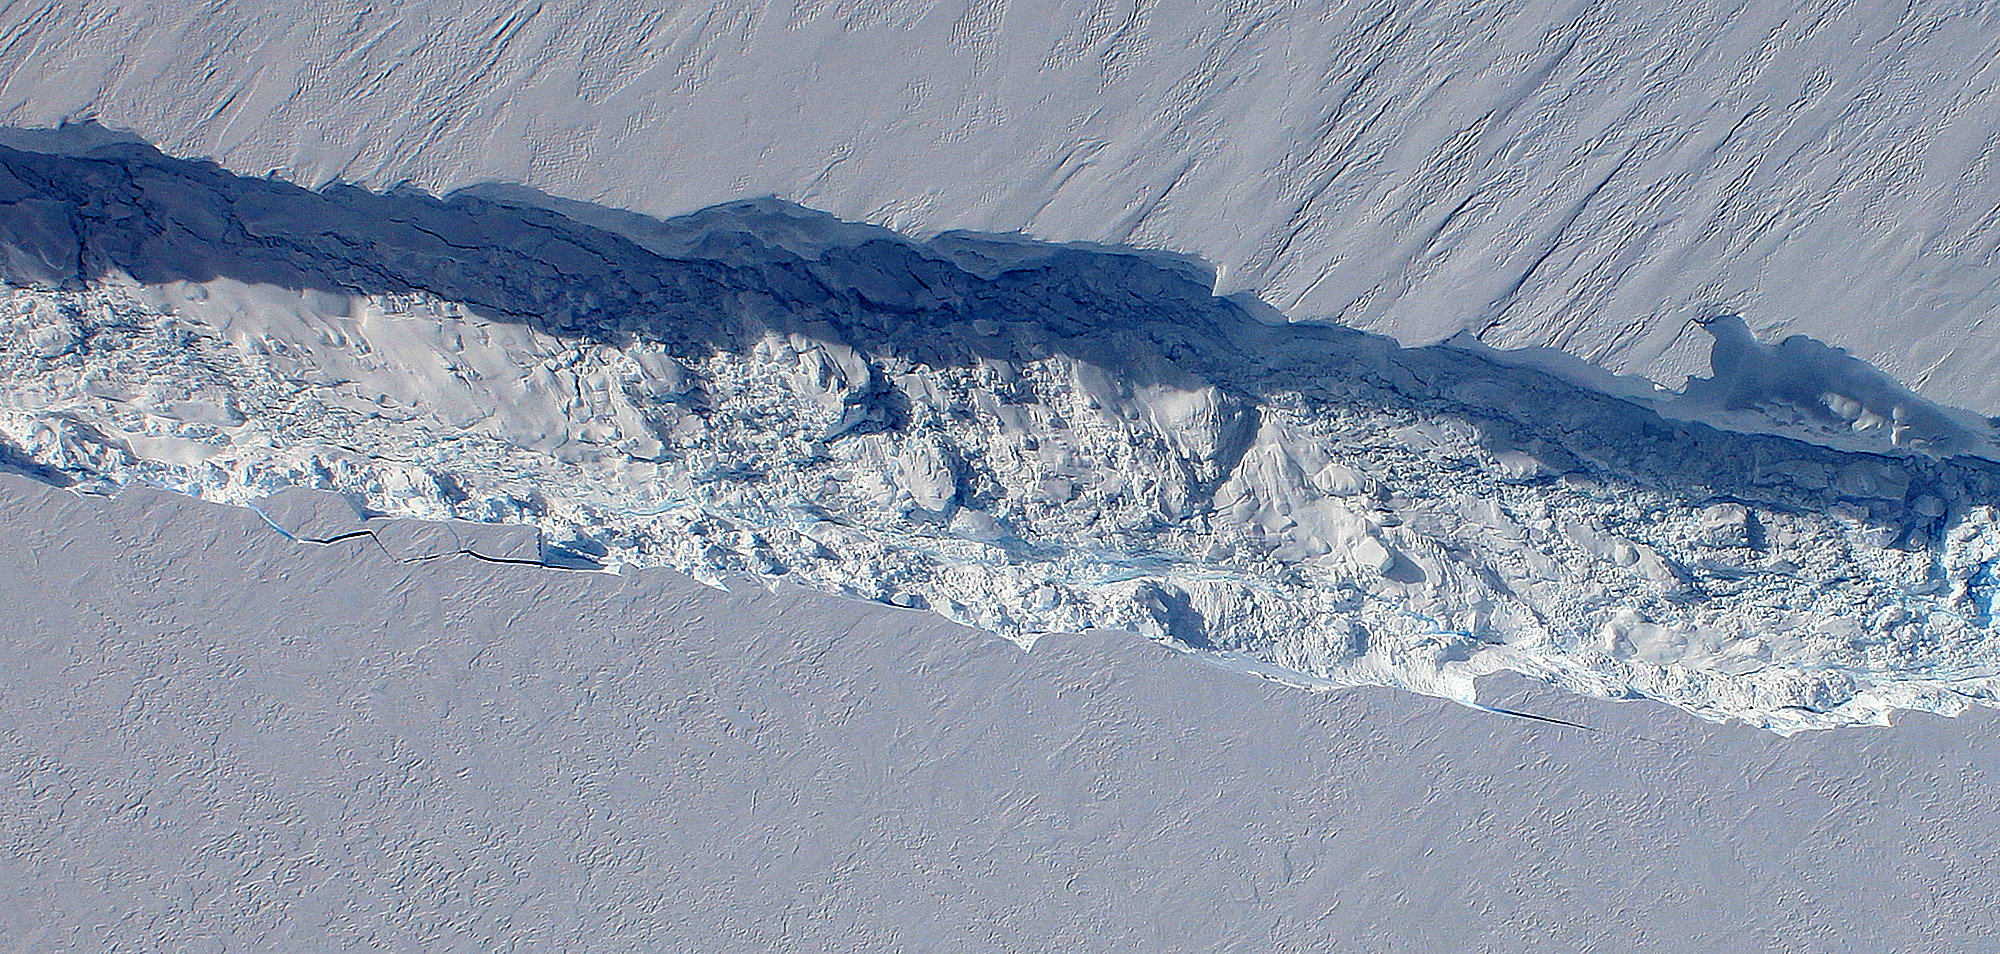

Newly Found Crack Across the Pine Island Glacier

A close-up image of the crack spreading across the ice shelf of Pine Island Glacier shows the details of the boulder-like blocks of ice that fell into the rift when it split. For most of the 18-mile stretch of the crack that NASA’s DC-8 flew over on Oct. 26, 2011, it stretched about 240 feet wide, as roughly seen here. The deepest points ranged from about 165 to 190 feet, roughly equal to the top of the ice shelf down to sea level. Scientists expect the crack to propagate and the ice shelf to calve an iceberg of more than 300 square miles in the coming months. This image was captured by the Digital Mapping System (DMS) aboard the DC-8. NASA's Operation IceBridge returns to a base camp of Punta Arenas, Chile for the third year of flights over Antarctica's changing sea ice, glaciers and ice sheets. NASA's DC-8, outfitted with seven remote-sensing instruments, and a Gulfstream 5 operated by the National Science Foundation and National Center for Atmospheric Research and outfitted with a high-altitude laser-ranging mapper, will fly from Chile over Antarctica in October and November. The mission is designed to record changes to Antarctica's ice sheets and give scientists insight into what is driving those changes. Follow the progress of the mission: Campaign News site: www.nasa.gov/mission_pages/icebridge/index.html IceBridge blog: blogs.nasa.gov/cm/newui/blog/viewpostlist.jsp?blogname=ic... Twitter: @nasa_ice

Credit: NASA/DMS